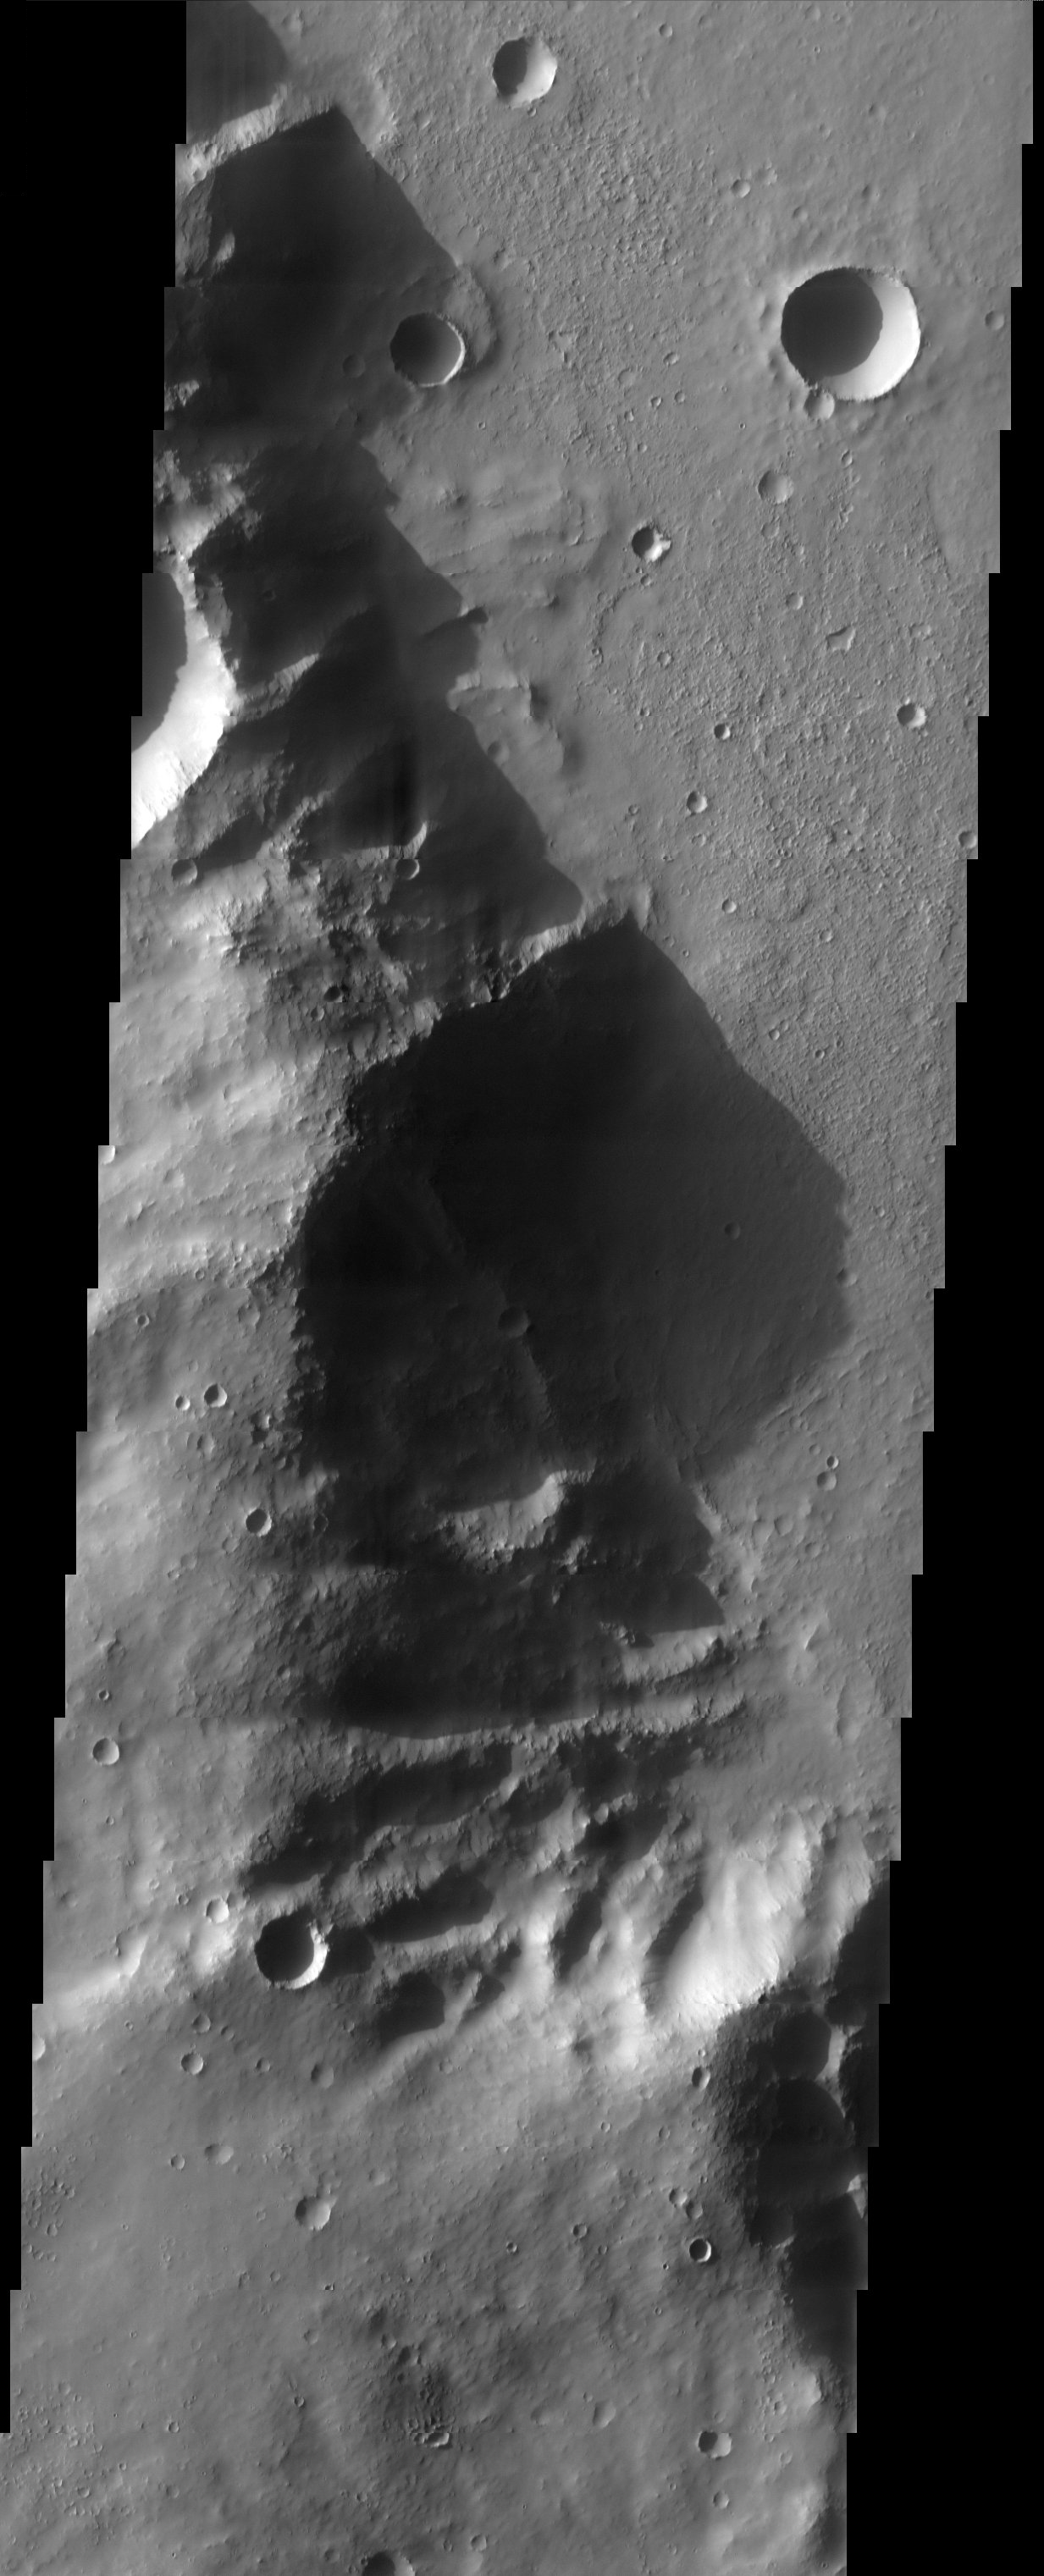

Crater Rim

The late afternoon sun casts a shadow over a 700 meter-high rim of Huygens Crater.

Note: this THEMIS visual image has not been radiometrically nor geometrically calibrated for this preliminary release. An empirical correction has been performed to remove instrumental effects. A linear shift has been applied in the cross-track and down-track direction to approximate spacecraft and planetary motion. Fully calibrated and geometrically projected images will be released through the Planetary Data System in accordance with Project policies at a later time.

NASA’s Jet Propulsion Laboratory manages the 2001 Mars Odyssey mission for NASA’s Office of Space Science, Washington, D.C. The Thermal Emission Imaging System (THEMIS) was developed by Arizona State University, Tempe, in collaboration with Raytheon Santa Barbara Remote Sensing. The THEMIS investigation is led by Dr. Philip Christensen at Arizona State University. Lockheed Martin Astronautics, Denver, is the prime contractor for the Odyssey project, and developed and built the orbiter. Mission operations are conducted jointly from Lockheed Martin and from JPL, a division of the California Institute of Technology in Pasadena.

Image information: VIS instrument. Latitude -15.2, Longitude 51.6 East (308.4 West). 19 meter/pixel resolution.

Credit: NASA/JPL/Arizona State University